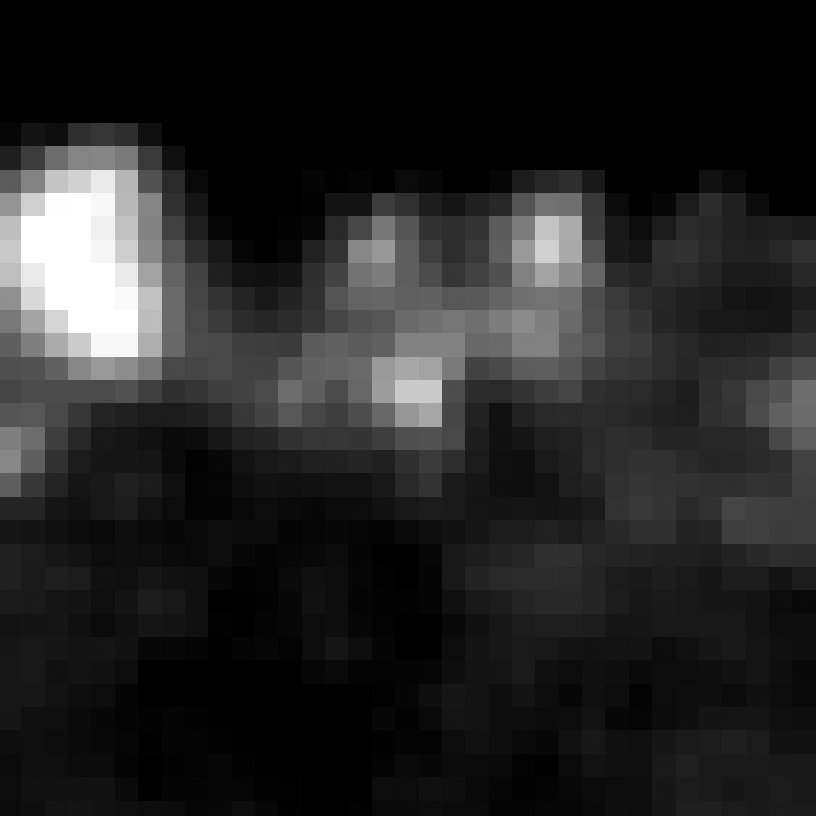

Eta Twin-1 (Spitzer)

Object Name: Eta Twin-1

Credit: NASA, ESA, and R. Khan (GSFC and ORAU)